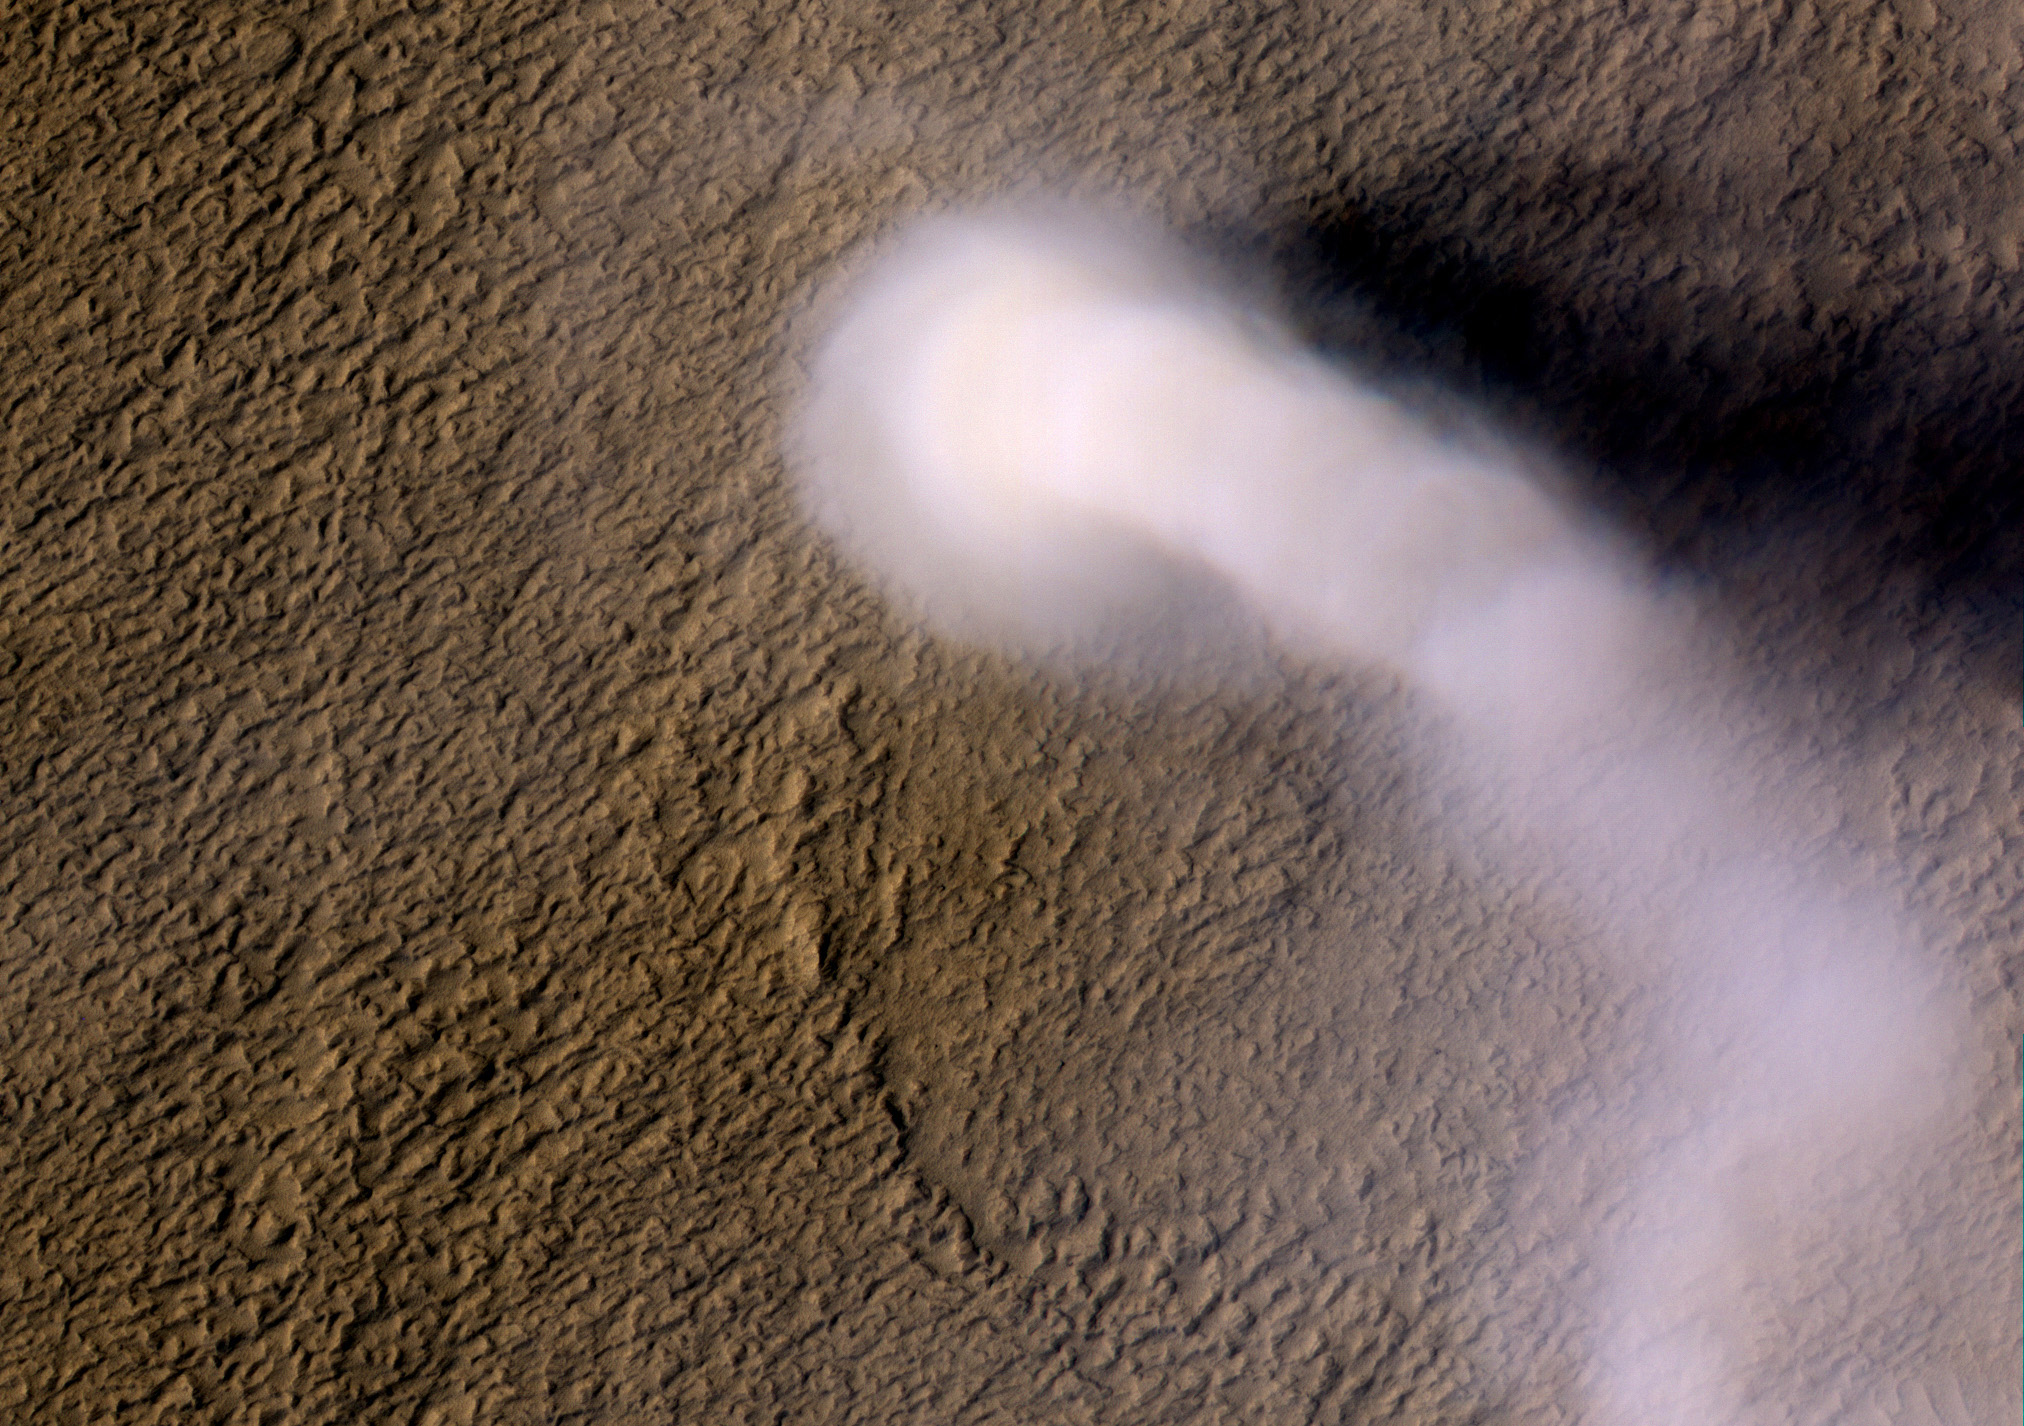

Mars’ Whirling Dust Devil

A Martian dust devil roughly 12 miles (20 kilometers) high was captured winding its way along the Amazonis Planitia region of Northern Mars on March 14, 2012 by the High Resolution Imaging Science Experiment (HiRISE) camera on NASA’s Mars Reconnaissance Orbiter. Despite its height, the plume is little more than three-quarters of a football field wide (70 yards, or 70 meters).

HiRISE is operated by the University of Arizona, Tucson. The instrument was built by Ball Aerospace & Technologies Corp., Boulder, Colo. The Mars Reconnaissance Orbiter Project and the Mars Exploration Rover Project are managed by the Jet Propulsion Laboratory, Pasadena, Calif., for NASA’s Science Mission Directorate, Washington. JPL is a division of the California Institute of Technology, also in Pasadena. Lockheed Martin Space Systems, Denver, built the orbiter.

Credit: NASA/JPL-Caltech/Univ. of Arizona, Animation NASA/JPL-Caltech